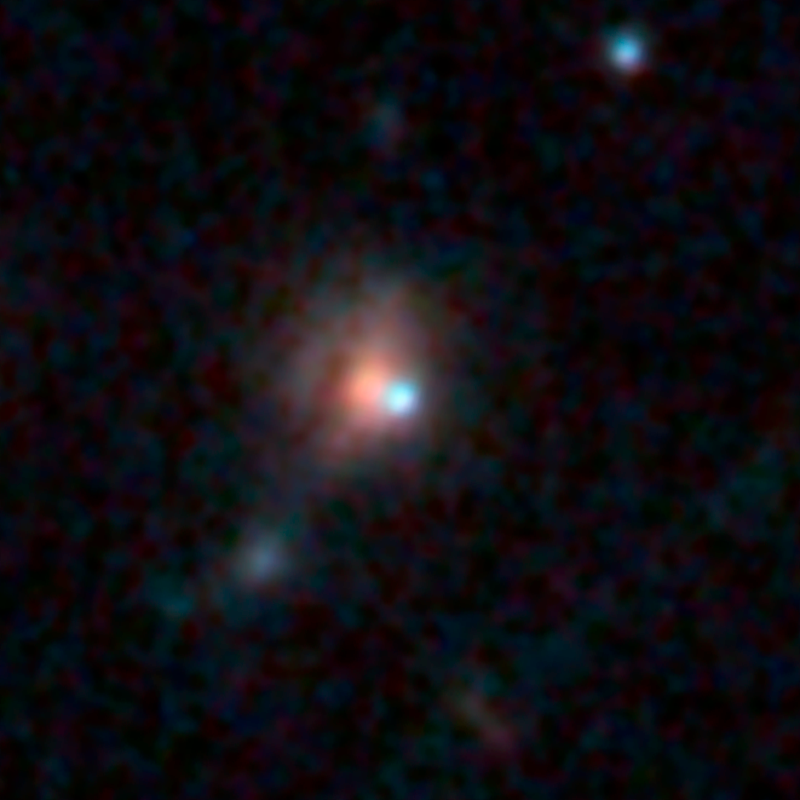

Supernova SCP/SN-L2, SN CL012Car, Caracalla (After Outburst)

Object Name: Supernova SCP/SN-L2, SN CL012Car, Caracalla
Object Description: Gravitationally Lensed Supernovae
Instrument: HST/WFC3/IR
Filters: F110W, F140W, and F160W

Blue: F110W Green: F140W Red: F160W

Credit: NASA, ESA, S. Perlmutter (UC Berkeley, LBNL), A. Koekemoer (STScI), M. Postman (STScI), A. Riess (STScI/JHU), J. Nordin (LBNL, UC Berkeley), D. Rubin (Florida State University), and C. McCully (Rutgers University)